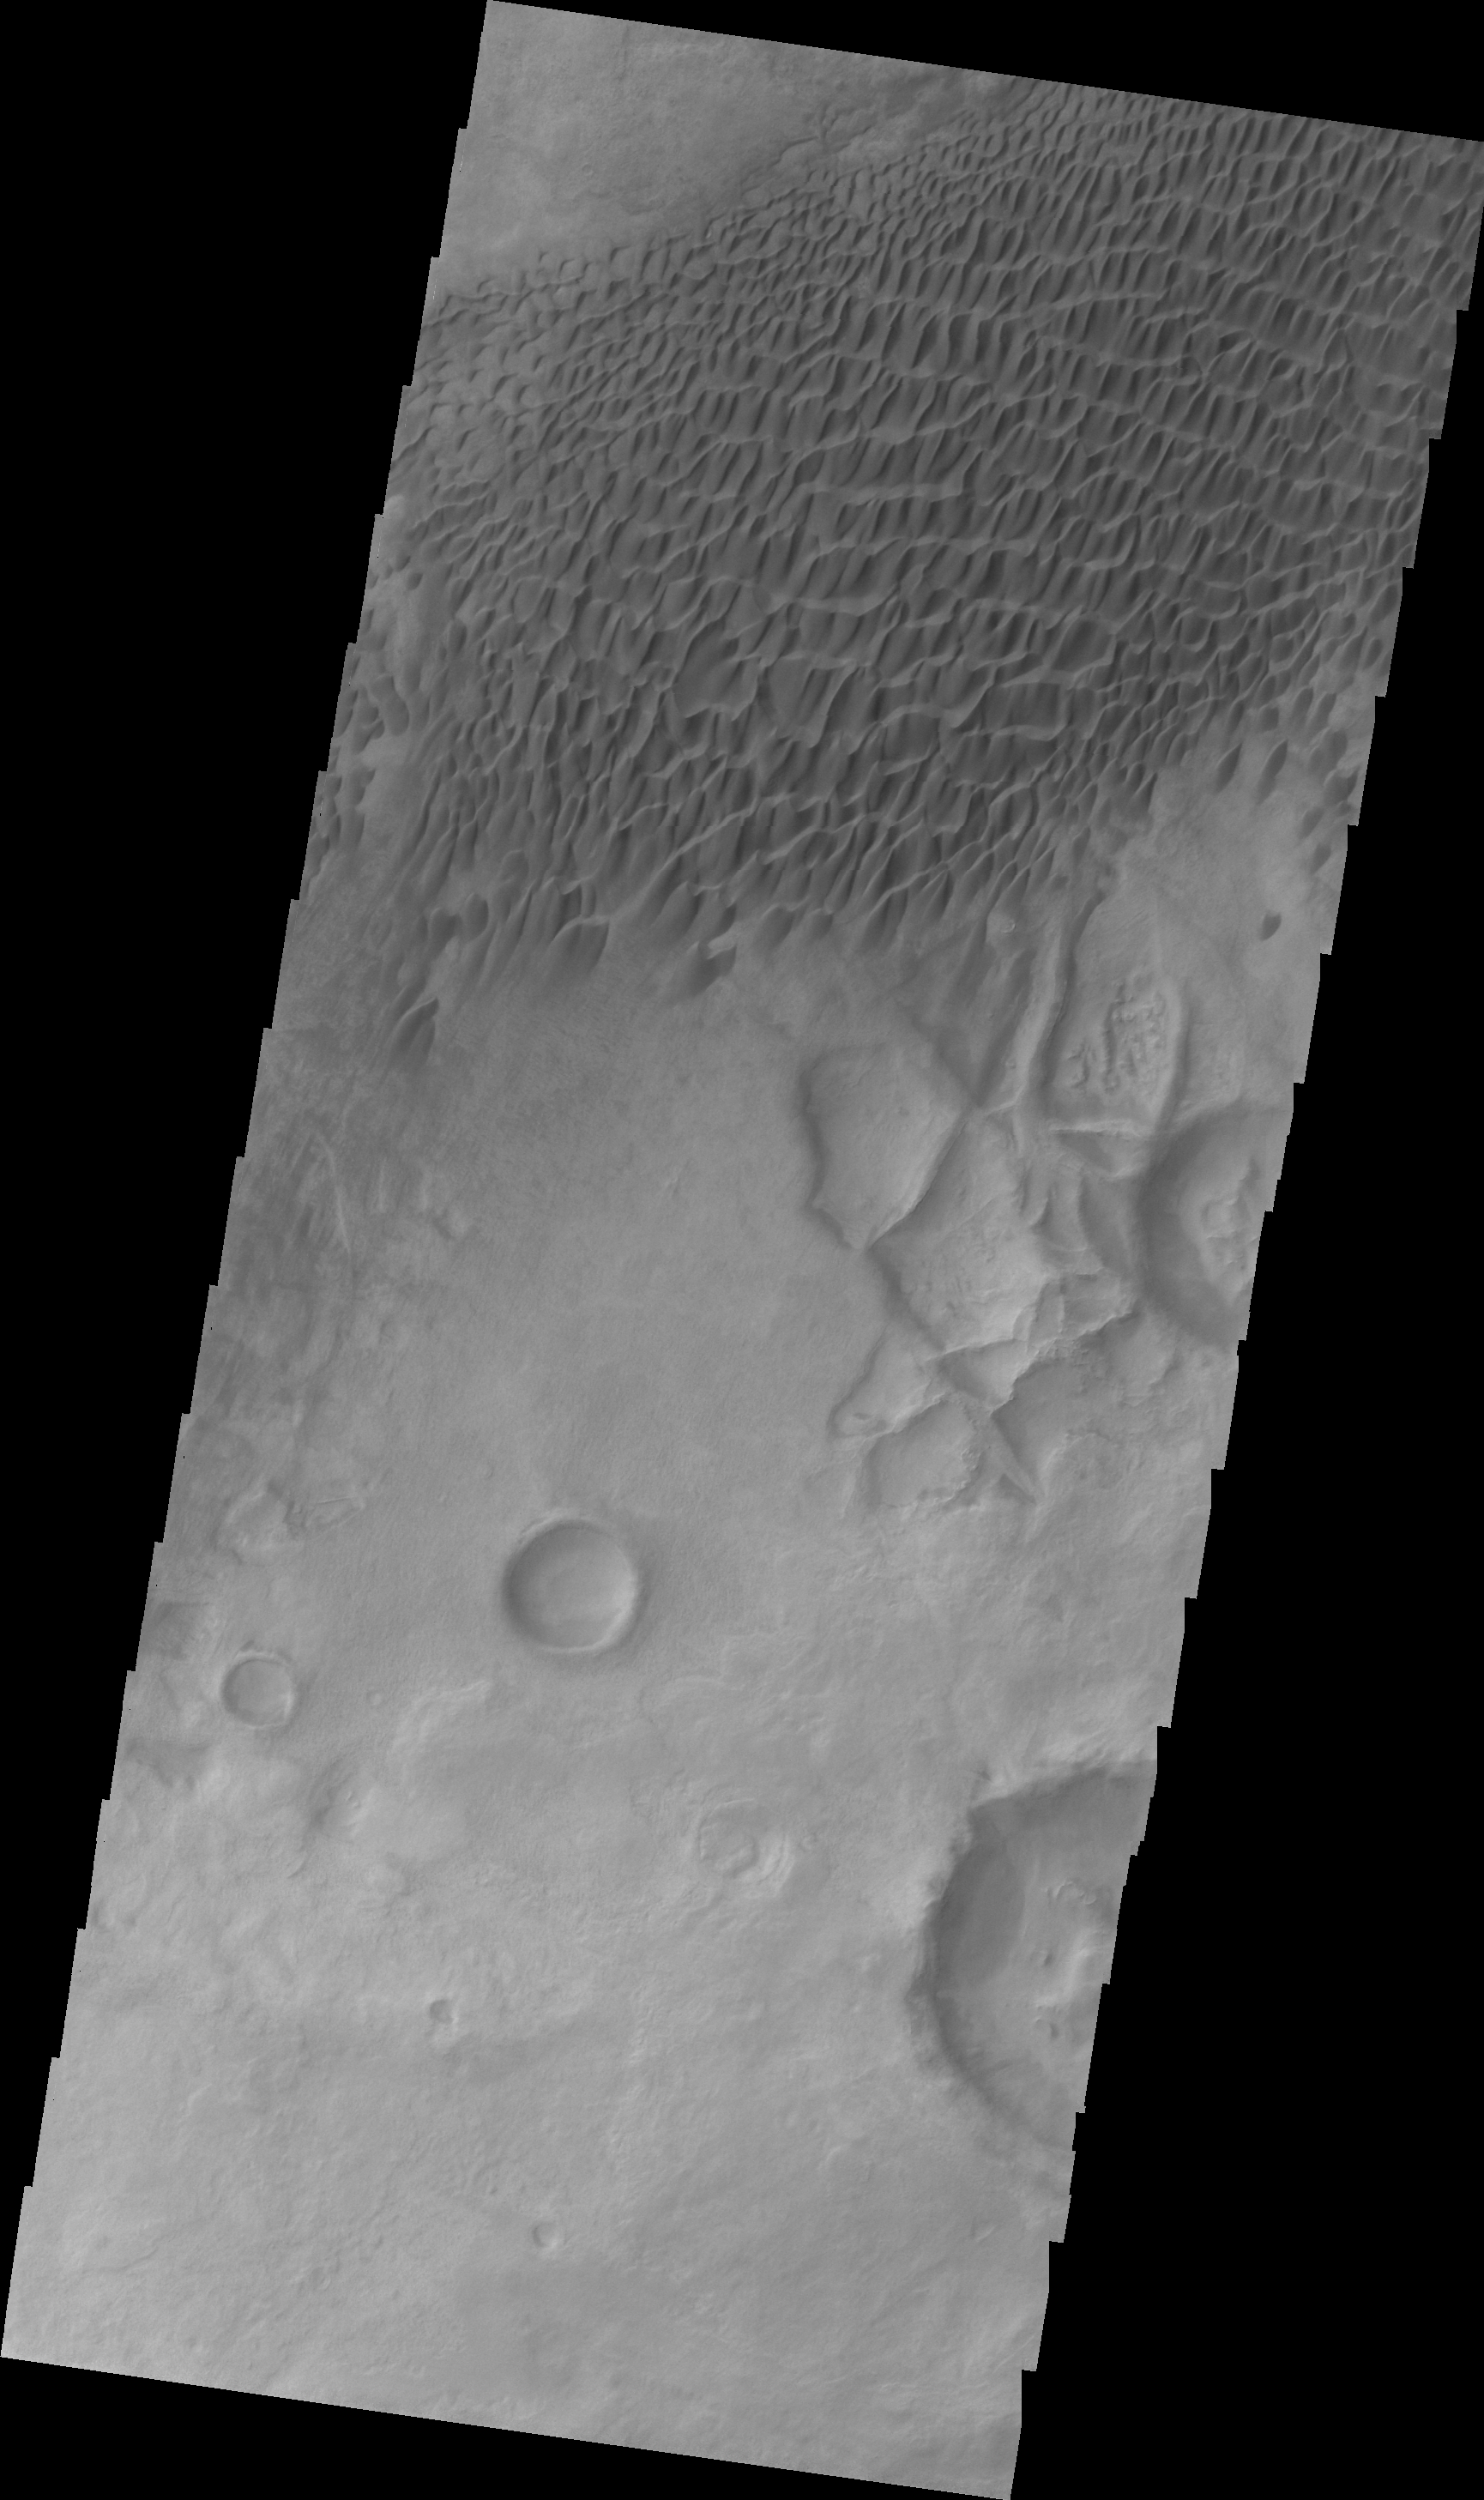

Dunes Northeast of Douglass Crater

This VIS image shows a sand sheet with dune forms located northeast of Douglass Crater.

Image information: VIS instrument. Latitude 50.0N, Longitude 292.9E. 22 meter/pixel resolution.

Please see the THEMIS Data Citation Note for details on crediting THEMIS images.

Note: this THEMIS visual image has not been radiometrically nor geometrically calibrated for this preliminary release. An empirical correction has been performed to remove instrumental effects. A linear shift has been applied in the cross-track and down-track direction to approximate spacecraft and planetary motion. Fully calibrated and geometrically projected images will be released through the Planetary Data System in accordance with Project policies at a later time.

NASA’s Jet Propulsion Laboratory manages the 2001 Mars Odyssey mission for NASA’s Office of Space Science, Washington, D.C. The Thermal Emission Imaging System (THEMIS) was developed by Arizona State University, Tempe, in collaboration with Raytheon Santa Barbara Remote Sensing. The THEMIS investigation is led by Dr. Philip Christensen at Arizona State University. Lockheed Martin Astronautics, Denver, is the prime contractor for the Odyssey project, and developed and built the orbiter. Mission operations are conducted jointly from Lockheed Martin and from JPL, a division of the California Institute of Technology in Pasadena.

Credit: NASA/JPL/ASU